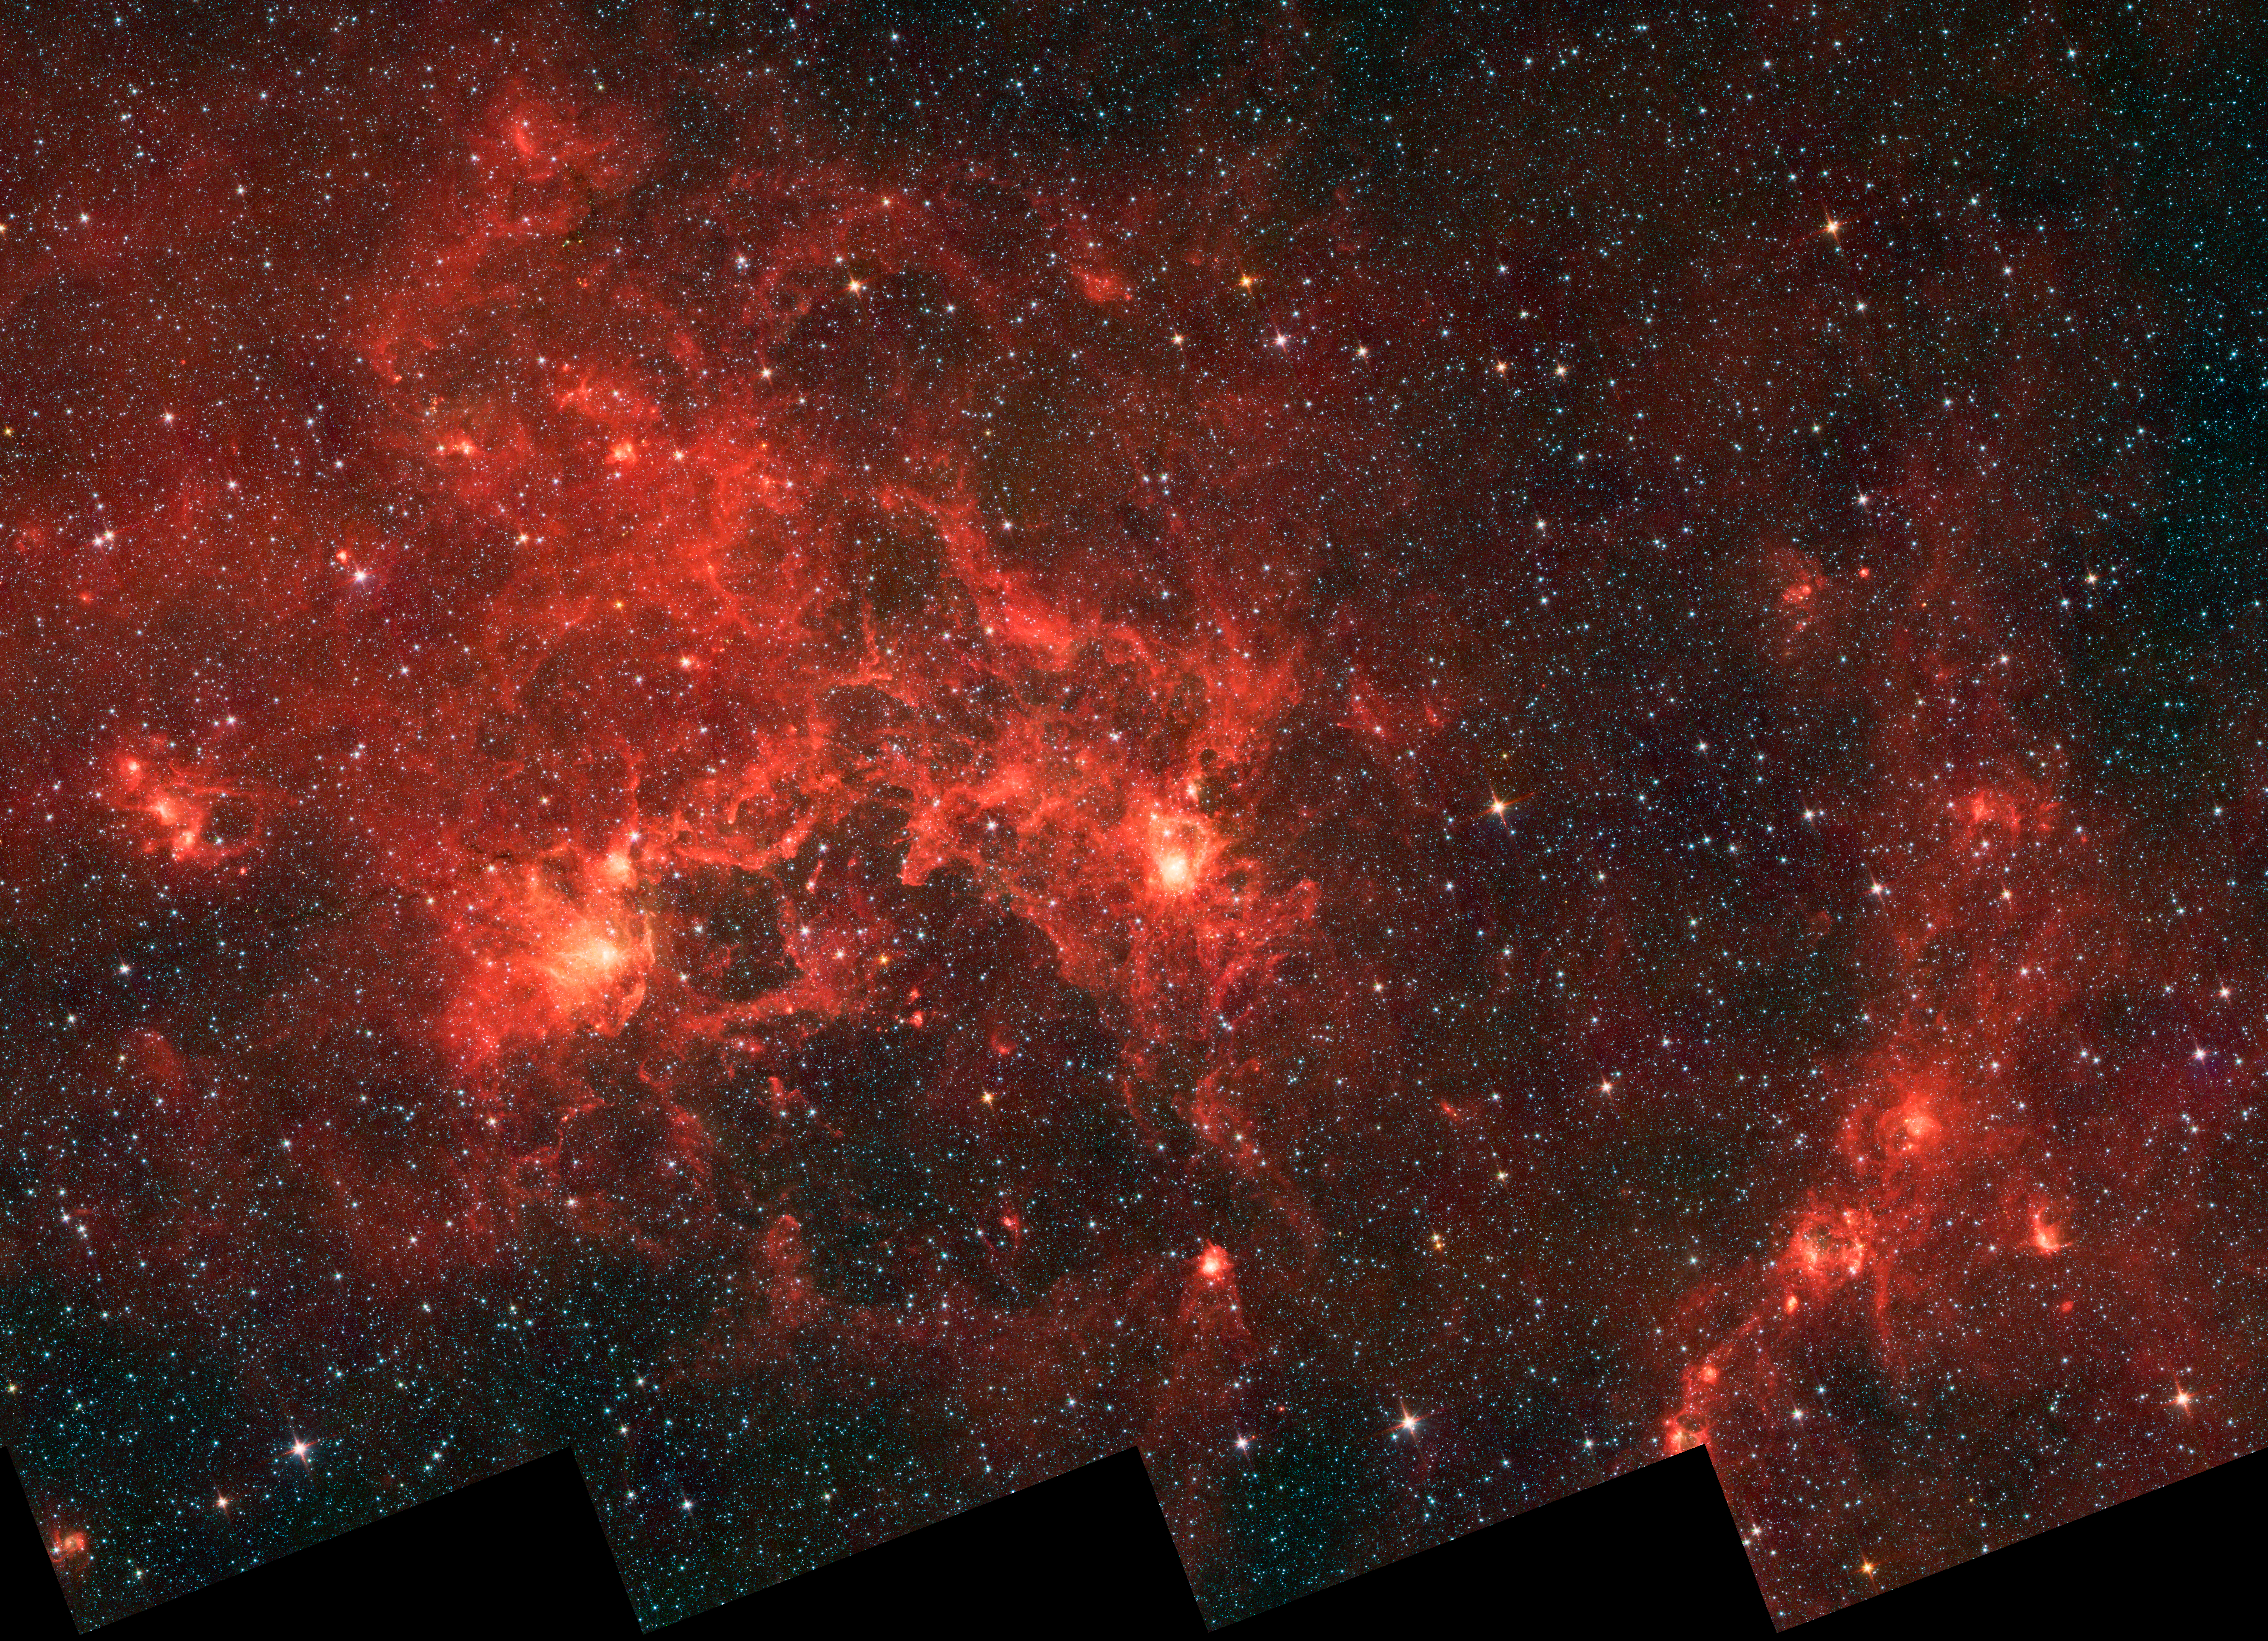

Dragonfish Coming At You in Infrared

This infrared image from NASA's Spitzer Space Telescope shows the nebula nicknamed "the Dragonfish." This turbulent region, jam-packed with stars, is home to some of the most luminous massive stars in our Milky Way galaxy. It is located approximately 30,000 light-years away in the Crux constellation.

The massive stars have blown a bubble in the gas and dust, carving out a shell of more than 100 light-years across (seen in lower, central part of image). This shell forms the "toothy mouth" of the Dragonfish, and the two bright spots make it up its beady eyes.

The infrared light in this region is coming from the gas and dust that are being heated up by the unseen central cluster of massive stars. The bright spots along the shell, including the "eyes," are possible smaller regions of newly formed stars, triggered by the compression of the gas and dust by winds from the central, massive stars.

Infrared light in this image was captured by the infrared array camera on Spitzer, at wavelengths of 3.6 microns (blue); 4.5 microns (green); and 8.0 microns (red). The data were captured before Spitzer ran out of its liquid coolant in 2009, and began its "warm" mission.

Credit: NASA/JPL-Caltech/Univ. of Toronto